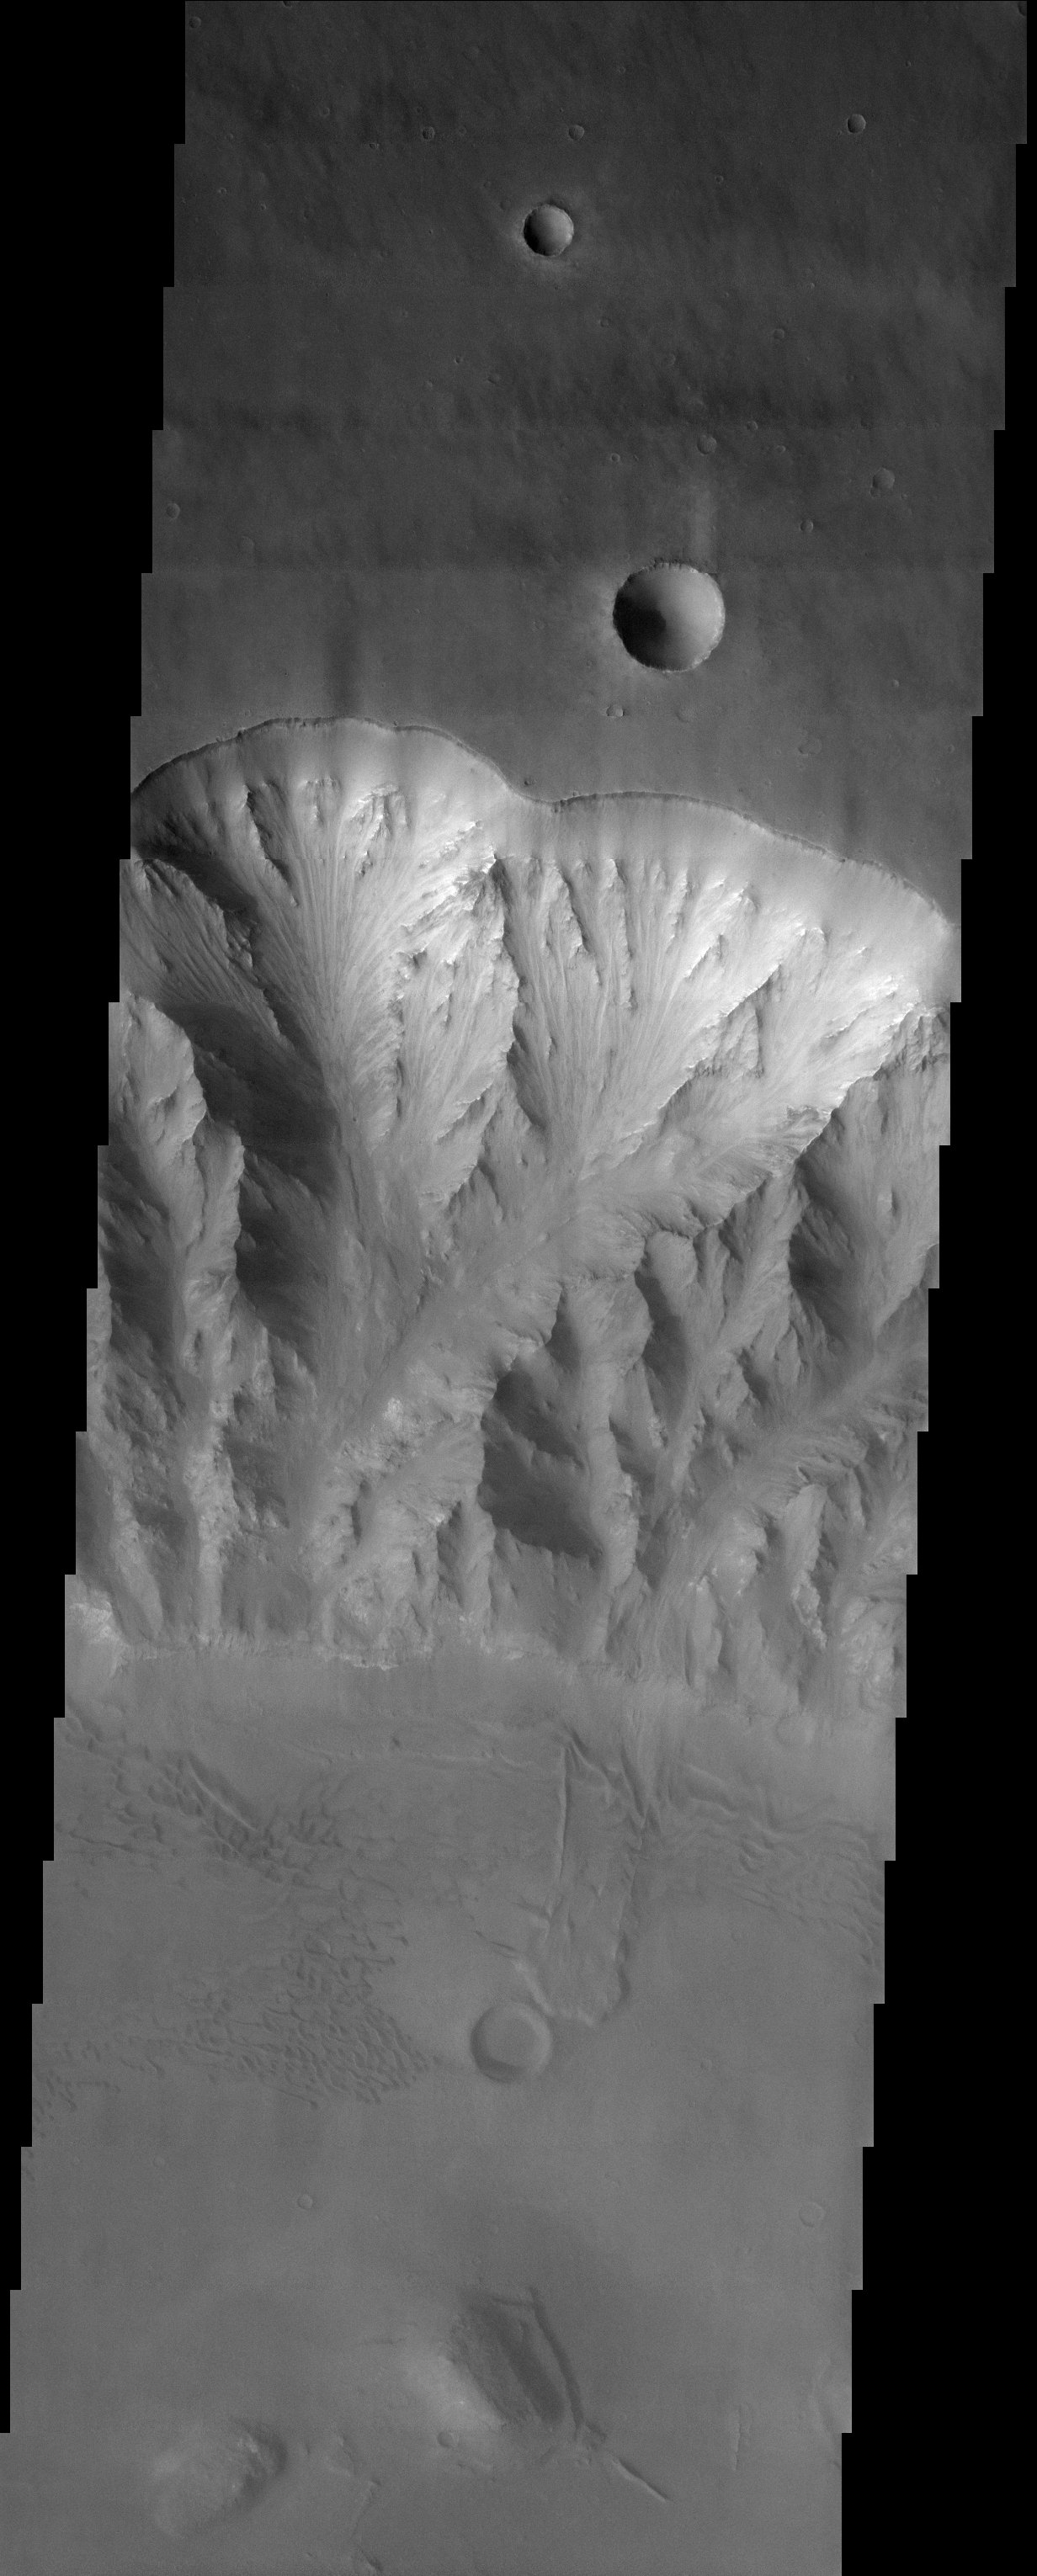

Layers, Landslides, and Sand Dunes

Released 27 October 2003

This image shows the northern rim of one of the Valles Marineris canyons. Careful inspection shows many interesting features here. Note that the spurs and gullies in the canyon wall disappear some distance below the top of the canyon wall, indicating the presence of some smooth material here that weathers differently from the underlying rocks. On the floor of the canyon, there are remains from a landslide that came hurtling down the canyon wall between two spurs. Riding over the topography of the canyon floor are many large sand dunes, migrating generally from the lower right to upper left.

Image information: VIS instrument. Latitude -14.1, Longitude 306.7 East (53.3 West). 19 meter/pixel resolution.

Note: this THEMIS visual image has not been radiometrically nor geometrically calibrated for this preliminary release. An empirical correction has been performed to remove instrumental effects. A linear shift has been applied in the cross-track and down-track direction to approximate spacecraft and planetary motion. Fully calibrated and geometrically projected images will be released through the Planetary Data System in accordance with Project policies at a later time.

NASA’s Jet Propulsion Laboratory manages the 2001 Mars Odyssey mission for NASA’s Office of Space Science, Washington, D.C. The Thermal Emission Imaging System (THEMIS) was developed by Arizona State University, Tempe, in collaboration with Raytheon Santa Barbara Remote Sensing. The THEMIS investigation is led by Dr. Philip Christensen at Arizona State University. Lockheed Martin Astronautics, Denver, is the prime contractor for the Odyssey project, and developed and built the orbiter. Mission operations are conducted jointly from Lockheed Martin and from JPL, a division of the California Institute of Technology in Pasadena.

Credit: NASA/JPL/Arizona State University